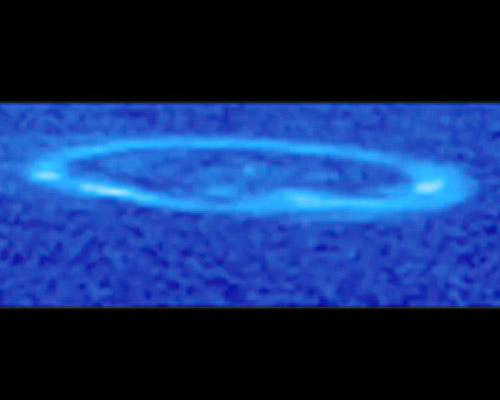

Ultraviolet Aurora Movie

Ultraviolet Aurora Movie

Glowing like a neon lasso, Saturn’s aurora is seen spinning above Saturn’s north pole over the course of most of a Saturn day in this movie made from multiple images taken by the ultraviolet imaging spectrograph on NASA’s Cassini spacecraft.

Saturn’s auroral lights are the result of a rain of electrically charged particles from the magnetic bubble, called the magnetosphere, that surrounds the planet. When the particles strike gaseous hydrogen in Saturn’s atmosphere, the hydrogen becomes excited and glows, creating aurora. Neon signs work in a similar way: electricity is used to excite a gas, usually neon or argon, in a tube.

Changes that occur in Saturn’s magnetosphere can cause fluctuations in the aurora. Undulations in the aurora may be caused by waves moving along magnetic field lines. A surge in auroral brightness is the result of a sudden injection of particles into the magnetosphere. These charged particles come from a variety of sources, including the sun, Saturn’s rings, and the water ice plume of Saturn’s moon Enceladus.

Twenty-six ultraviolet images make up the movies, taken over an 8-hour and 15-minute period. (Saturn’s day is about 10 hours and 46 minutes.) The images were taken May 25, 2007.

Saturn’s aurora was discovered by NASA’s Pioneer 11 spacecraft in 1979 and observed in the Saturn flybys by the NASA Voyager 1 and 2 spacecraft in the early 1980s. NASA’s Hubble Space Telescope first obtained images of the aurora in 1994. From Cassini’s always-changing orbit around Saturn, fresh observations in ultraviolet and infrared wavelengths are being combined with other data to help characterize similarities and differences among the aurorae of Saturn, Jupiter and Earth.

The Cassini-Huygens mission is a cooperative project of NASA, the European Space Agency and the Italian Space Agency. NASA’s Jet Propulsion Laboratory, a division of the California Institute of Technology in Pasadena, manages the mission for NASA’s Science Mission Directorate, Washington, D.C. The Cassini orbiter was designed, developed and assembled at JPL. The ultraviolet imaging spectrograph was designed and built at, and the team is based at the University of Colorado, Boulder.

Credit: NASA/JPL/University of Colorado/Central Arizona College